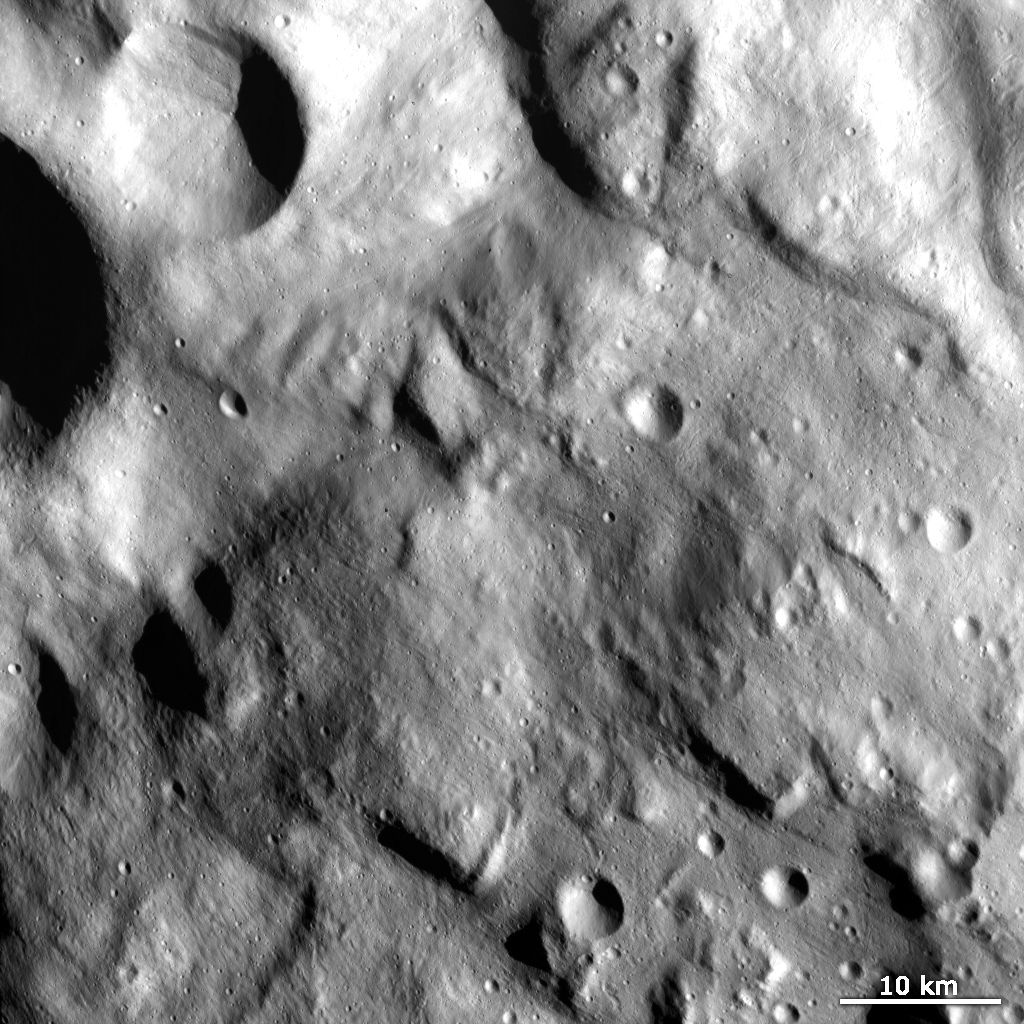

Hummocky Terrain in Vesta’s Rheasilvia Quadrangle

This Dawn FC (framing camera) image shows the hummocky (i.e., wavy/undulating) terrain of Vesta’s Rheasilvia quadrangle, which is the south polar region. This hummocky terrain is clearly seen as the pattern of hills and depressions that extends across the image. Some of these hills terminate abruptly and have scarps (i.e., cliffs) along their margins. Due to the direction of sunlight in this image these scarps are visible as linear shadowed regions. There are also narrow, linear grooves running obliquely across the image, most noticeably in the top of the image. There is a range of crater sizes from less than 1km to around 15km in diameter. The smaller craters tend to be fresher with sharper rims and the larger craters tend to be more degraded with rounder rims. A large, roughly 10km diameter, crater in the top left of the image contains linear features which are probably due to slumping towards the center of the crater.

This image is in Vesta’s Rheasilvia quadrangle and the center latitude and longitude of the image is 74.8°S, 207.4°E. NASA’s Dawn spacecraft obtained this image with its framing camera on October 17th 2011. This image was taken through the camera’s clear filter. The distance to the surface of Vesta is 702 km and the image has a resolution of about 70 meters per pixel. This image was acquired during the HAMO (High Altitude Mapping Orbit) phase of the mission.

The Dawn mission to Vesta and Ceres is managed by NASA’s Jet Propulsion Laboratory, a division of the California Institute of Technology in Pasadena, for NASA’s Science Mission Directorate, Washington D.C. UCLA is responsible for overall Dawn mission science. Dawn’s VIR was provided by ASI, the Italian Space Agency and is managed by INAF, Italy’s National Institute for Astrophysics, in collaboration with Selex Galileo, where it was built.

Credit: NASA/JPL-Caltech/UCLA/MPS/DLR/IDA